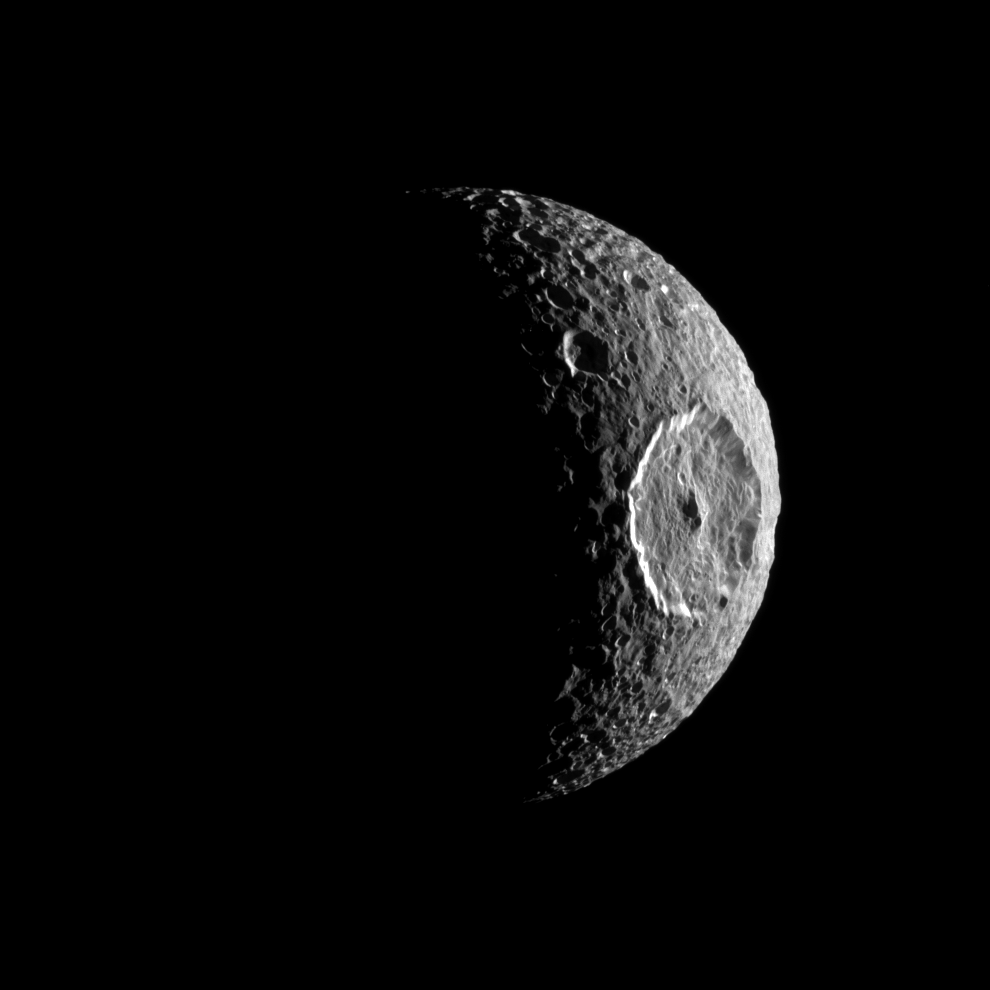

An Eye on Mimas

The Cassini spacecraft turns the eye of its camera toward Saturn’s moon Mimas and spies the large Herschel Crater which itself looks like the iris of an eye peering out into space.

Herschel Crater is 130 kilometers, or 81 miles, wide and covers most of the right of this image. Scientists continue to study this impact basin and its surrounding terrain (see PIA12568).

Lit terrain seen here is on leading hemisphere of Mimas (396 kilometers, or 246 miles across). North on Mimas is up and rotated 1 degree to the left.

The image was taken in visible light with the Cassini spacecraft narrow-angle camera on Oct. 16, 2010. The view was obtained at a distance of approximately 103,000 kilometers (64,000 miles) from Mimas and at a Sun-Mimas-spacecraft, or phase, angle of 113 degrees. Image scale is 613 meters (2,011 feet) per pixel.

The Cassini-Huygens mission is a cooperative project of NASA, the European Space Agency and the Italian Space Agency. The Jet Propulsion Laboratory, a division of the California Institute of Technology in Pasadena, manages the mission for NASA’s Science Mission Directorate, Washington, D.C. The Cassini orbiter and its two onboard cameras were designed, developed and assembled at JPL. The imaging operations center is based at the Space Science Institute in Boulder, Colo.

Credit: NASA/JPL/Space Science Institute